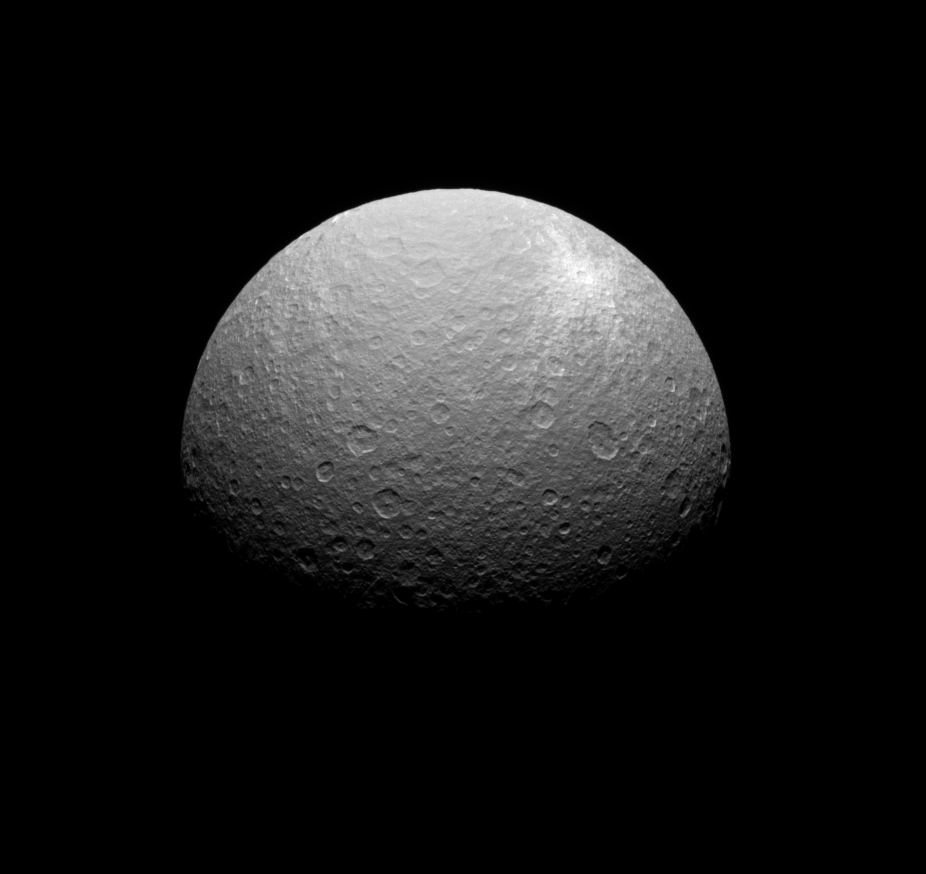

Icy Impact

The Cassini spacecraft obtained this view of a bright ray crater on the southern portions of Rhea’s leading hemisphere.

The impact that produced the bright rays seen here excavated material from below the surface which is brighter than the surrounding terrain on which it fell.

The image was taken in visible light with the Cassini spacecraft narrow-angle camera on Sept. 26, 2008 at a distance of approximately 463,000 kilometers (288,000 miles) from Rhea and at a Sun-Rhea-spacecraft, or phase, angle of 58 degrees. Image scale is 3 kilometers (2 miles) per pixel.

The Cassini-Huygens mission is a cooperative project of NASA, the European Space Agency and the Italian Space Agency. The Jet Propulsion Laboratory, a division of the California Institute of Technology in Pasadena, manages the mission for NASA’s Science Mission Directorate, Washington, D.C. The Cassini orbiter and its two onboard cameras were designed, developed and assembled at JPL. The imaging operations center is based at the Space Science Institute in Boulder, Colo.

Credit: NASA/JPL/Space Science Institute